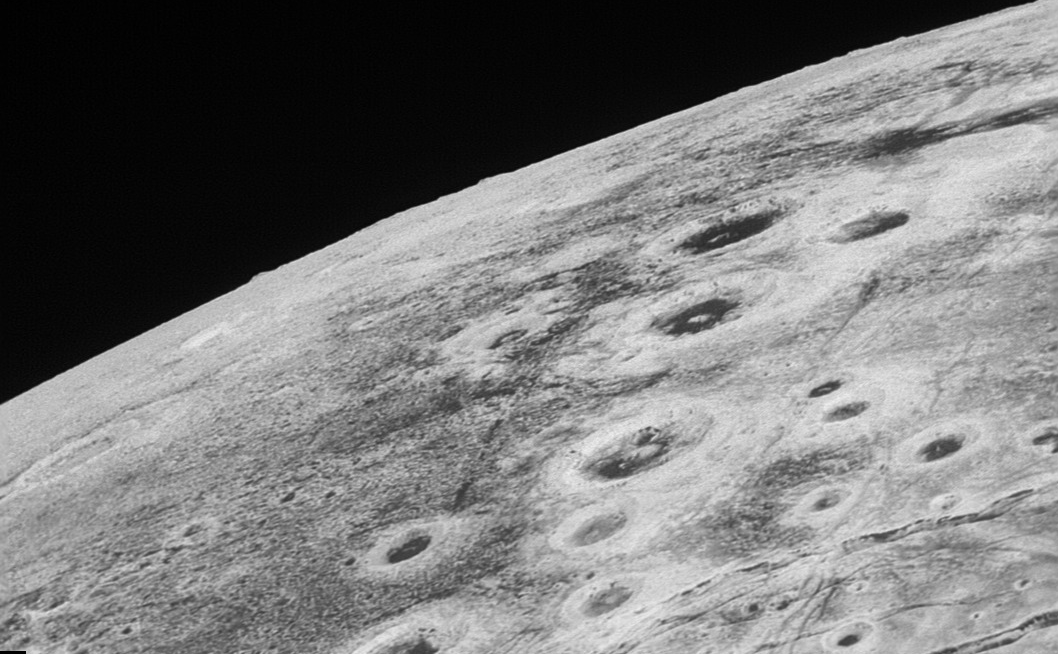

Zigzagging Across Pluto

Full Swath

Download the full resolution TIFF file

This high-resolution swath (see Full Swath above) of Pluto sweeps over the cratered plains at the west of the New Horizons’ encounter hemisphere and across numerous prominent faults, skimming the eastern margin of the dark, forbidding region informally known as Cthulhu Regio, and finally passing over the mysterious, possibly cryovolcanic edifice Wright Mons, before reaching the terminator or day-night line. Among the many notable details shown are the overlapping and infilling relationships between units of the relatively smooth, bright volatile ices from Sputnik Planum (at the edge of the mosaic) and the dark edge or “shore” of Cthulhu. The pictures in this mosaic were taken by the Long Range Reconnaissance Imager (LORRI) in “ride-along” mode with the LEISA spectrometer, which accounts for the ‘zigzag’ or step pattern. Taken shortly before New Horizons’ July 14 closest approach to Pluto, details as small as 500 yards (500 meters) can be seen.

The Johns Hopkins University Applied Physics Laboratory in Laurel, Maryland, designed, built, and operates the New Horizons spacecraft, and manages the mission for NASA’s Science Mission Directorate. The Southwest Research Institute, based in San Antonio, leads the science team, payload operations and encounter science planning. New Horizons is part of the New Frontiers Program managed by NASA’s Marshall Space Flight Center in Huntsville, Alabama.

Credit: NASA/Johns Hopkins University Applied Physics Laboratory/Southwest Research Institute